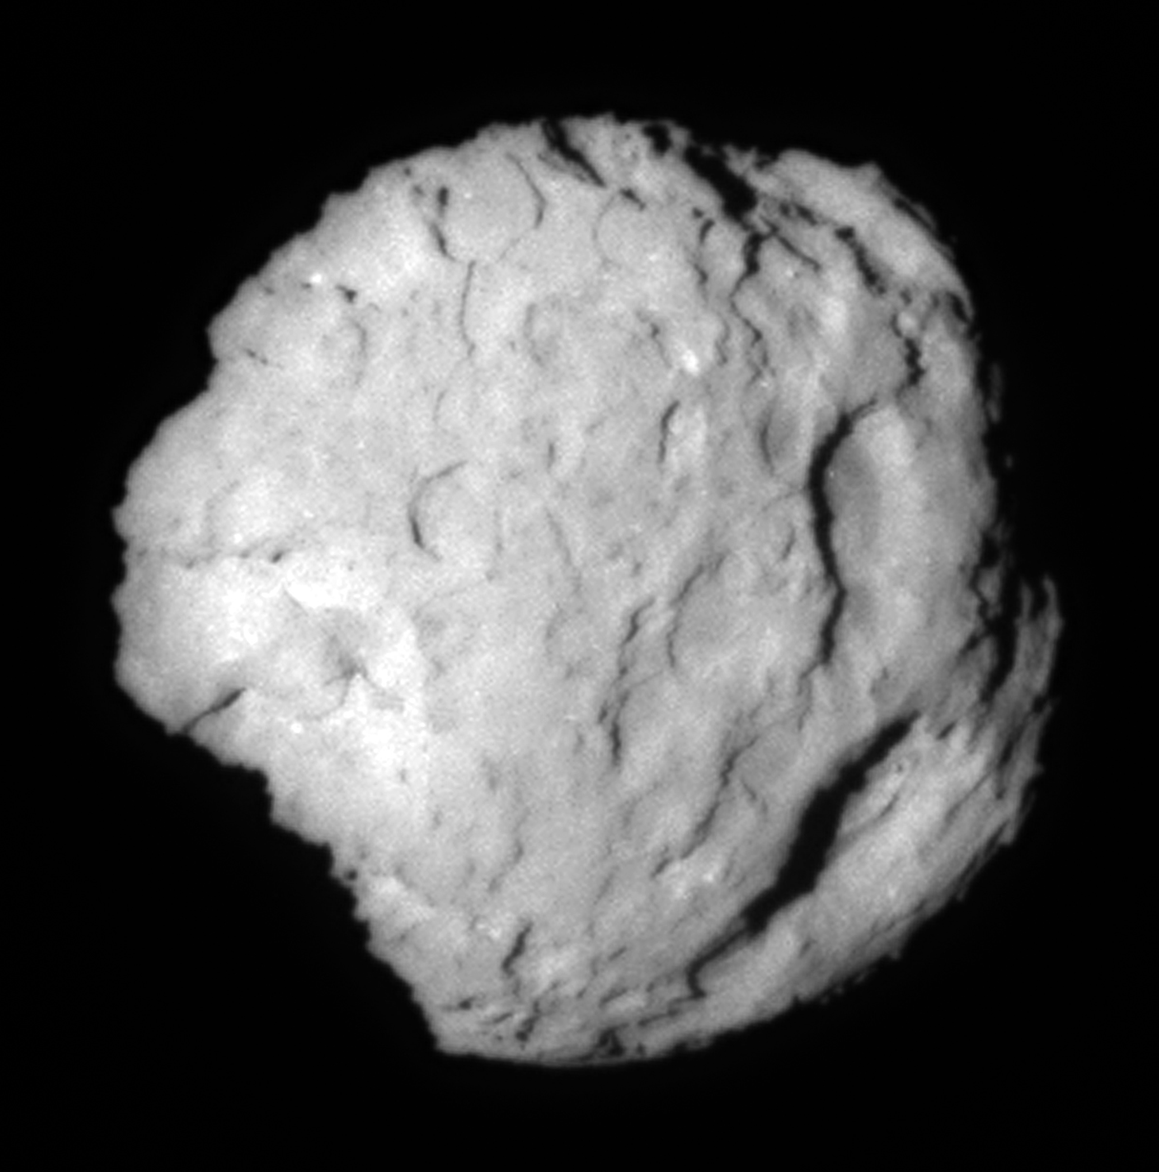

Wild 2 Close Look

Figure 1

This image shows the comet Wild 2, which NASA’s Stardust spacecraft flew by on Jan. 2, 2004. This image is the closest short exposure of the comet, taken at an11.4-degree phase angle, the angle between the camera, comet and the Sun. The listed names on the diagram (see Figure 1) are those used by the Stardust team to identify features. “Basin” does not imply an impact origin.

Credit: NASA/JPL-Caltech